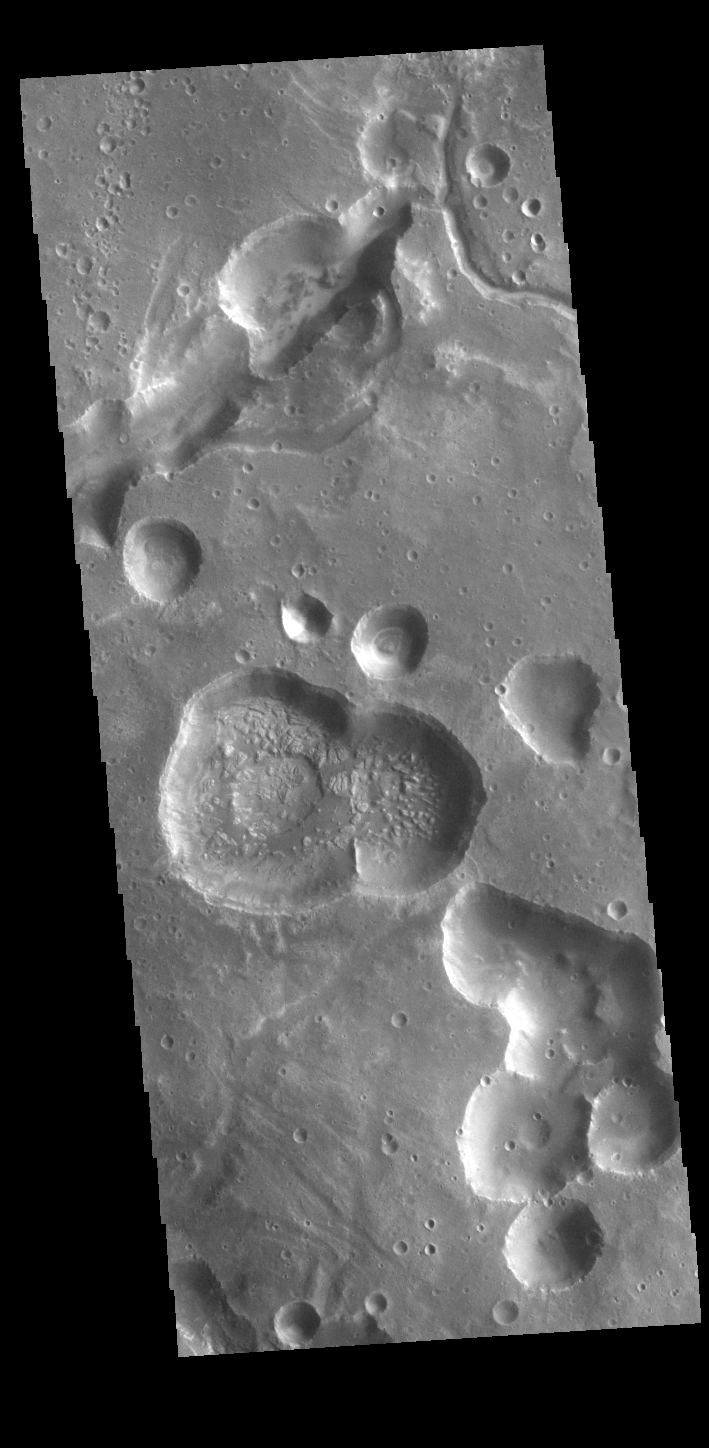

Arabia Terra

The pits and channels in the VIS image are located along the margin between Arabia Terra and Acidalia Planitia. Arabia Terra is one of the oldest surface regions on Mars and contains a large variety of surface features.

Credit: NASA/JPL-Caltech/ASU